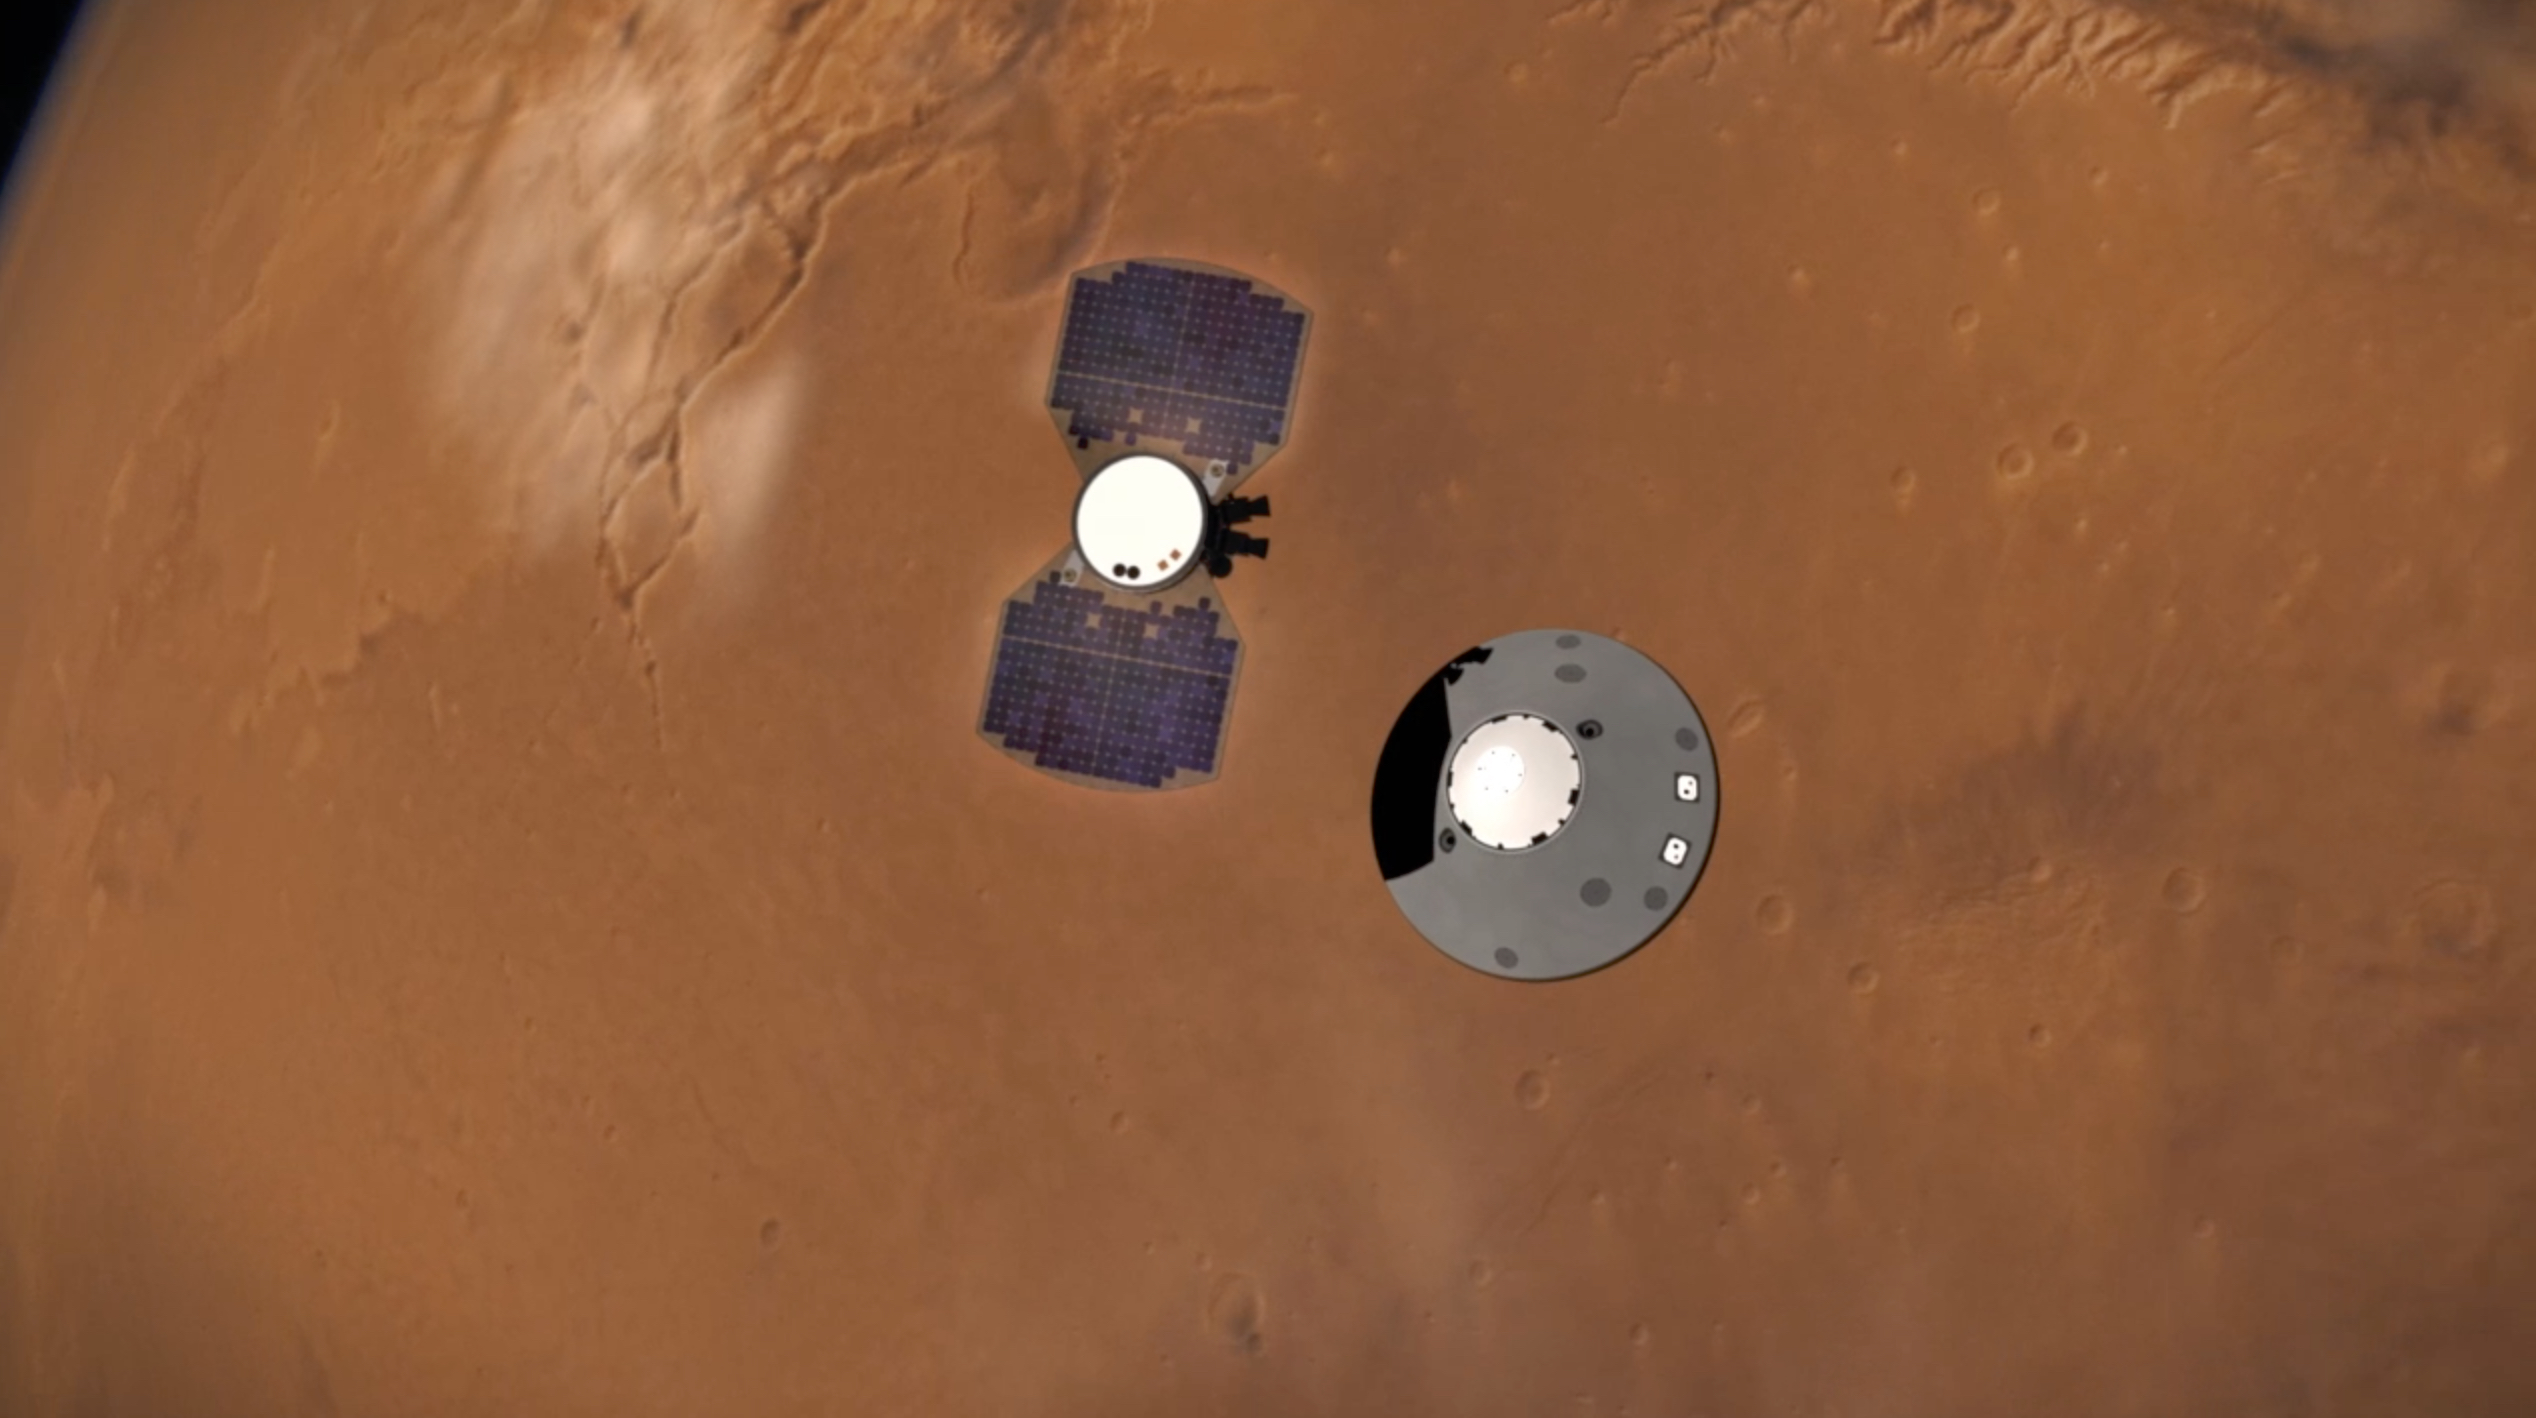

Illustration of InSight Cruise Stage Separation

This illustration shows NASA’s InSight lander separating from its cruise stage as it prepares to enter Mars’ atmosphere. The InSight lander is on the right, tucked inside a protective heat shield and back shell. The cruise stage with solar panels is on the left.

NASA’s Jet Propulsion Laboratory, a division of Caltech in Pasadena, California, manages the InSight Project for NASA’s Science Mission Directorate, Washington. Lockheed Martin Space, Denver, Colorado built the spacecraft. InSight is part of NASA’s Discovery Program, which is managed by NASA’s Marshall Space Flight Center in Huntsville, Alabama.

Credit: NASA/JPL-Caltech